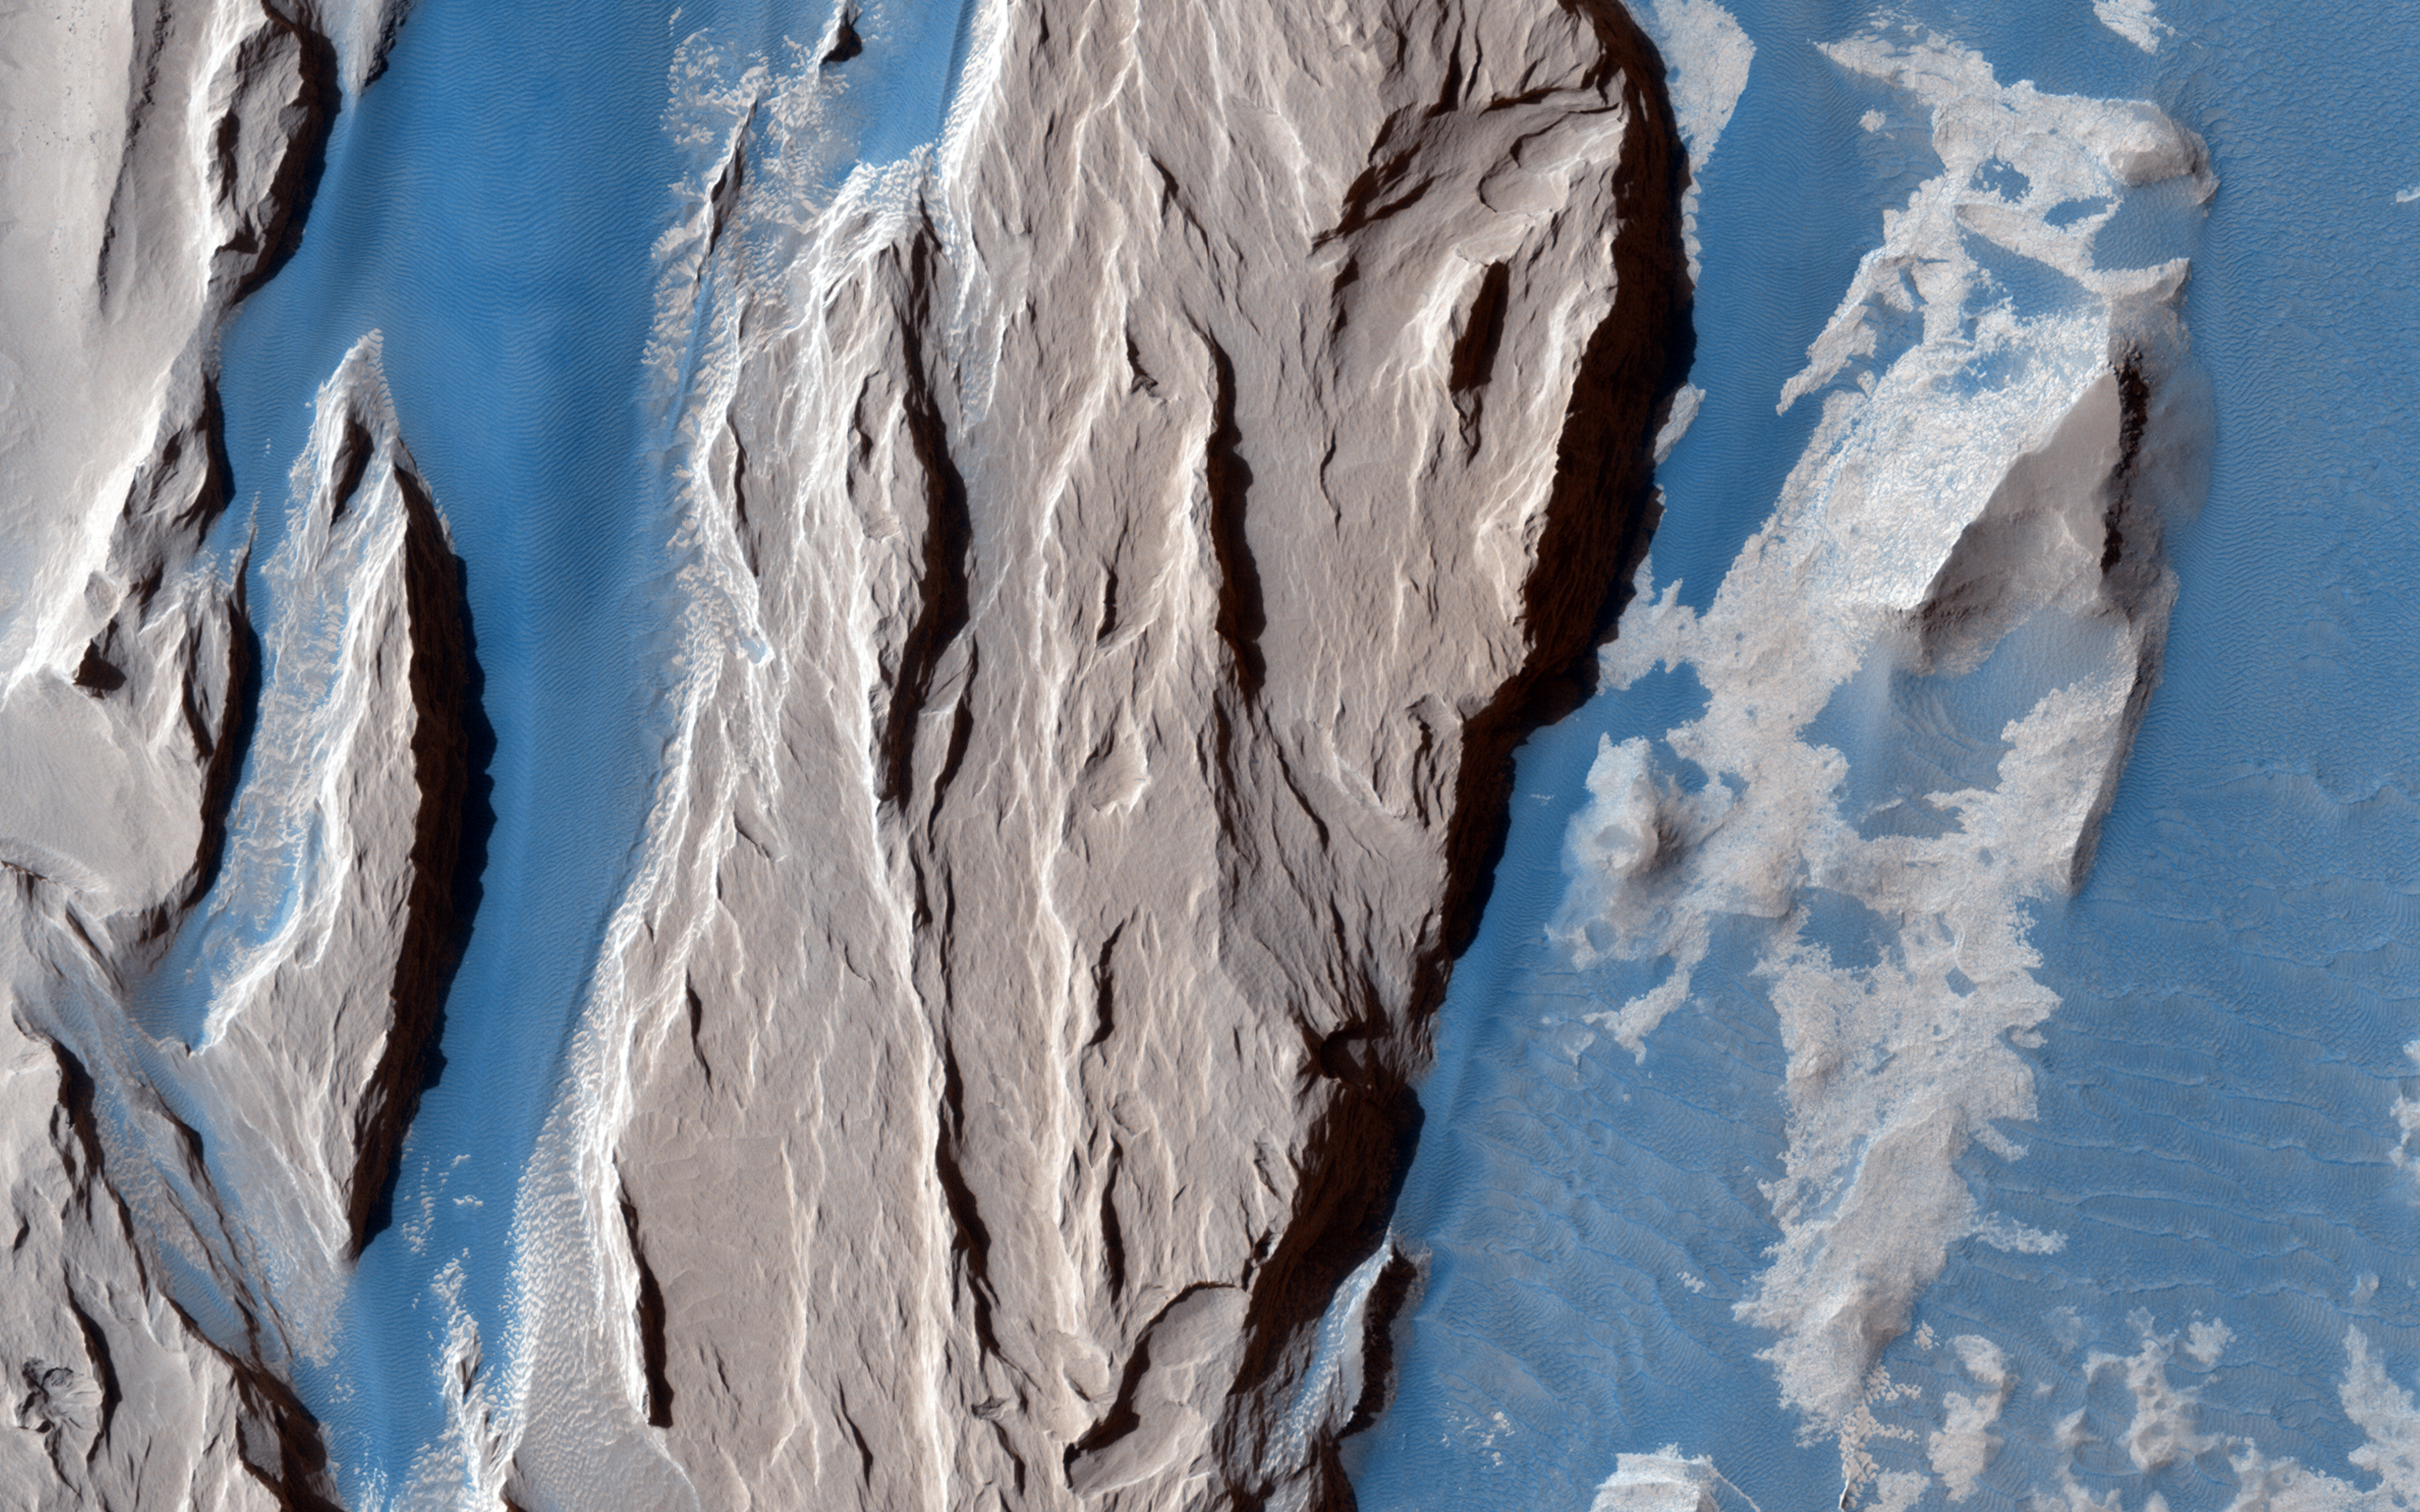

Western Medusa Fossae Formation: Dust and Dunes

This beautifully contrasted infrared-color image shows an area approximately 600 by 900 meters. This is a close-up of the western Medusa Fossae formation where we can see dust-covered rocky, bedrock surfaces (beige) and a bluish-tinted sand sheet that transitions into several dunes.

The bluish sand is thought to originate from the bedrock that lies beneath the dust. If true, this has implications for the composition of the formation, which has been highly debated over the years.

The University of Arizona, Tucson, operates HiRISE, which was built by Ball Aerospace & Technologies Corp., Boulder, Colo. NASA’s Jet Propulsion Laboratory, a division of the California Institute of Technology in Pasadena, manages the Mars Reconnaissance Orbiter Project for NASA’s Science Mission Directorate, Washington.

Credit: NASA/JPL-Caltech/Univ. of Arizona